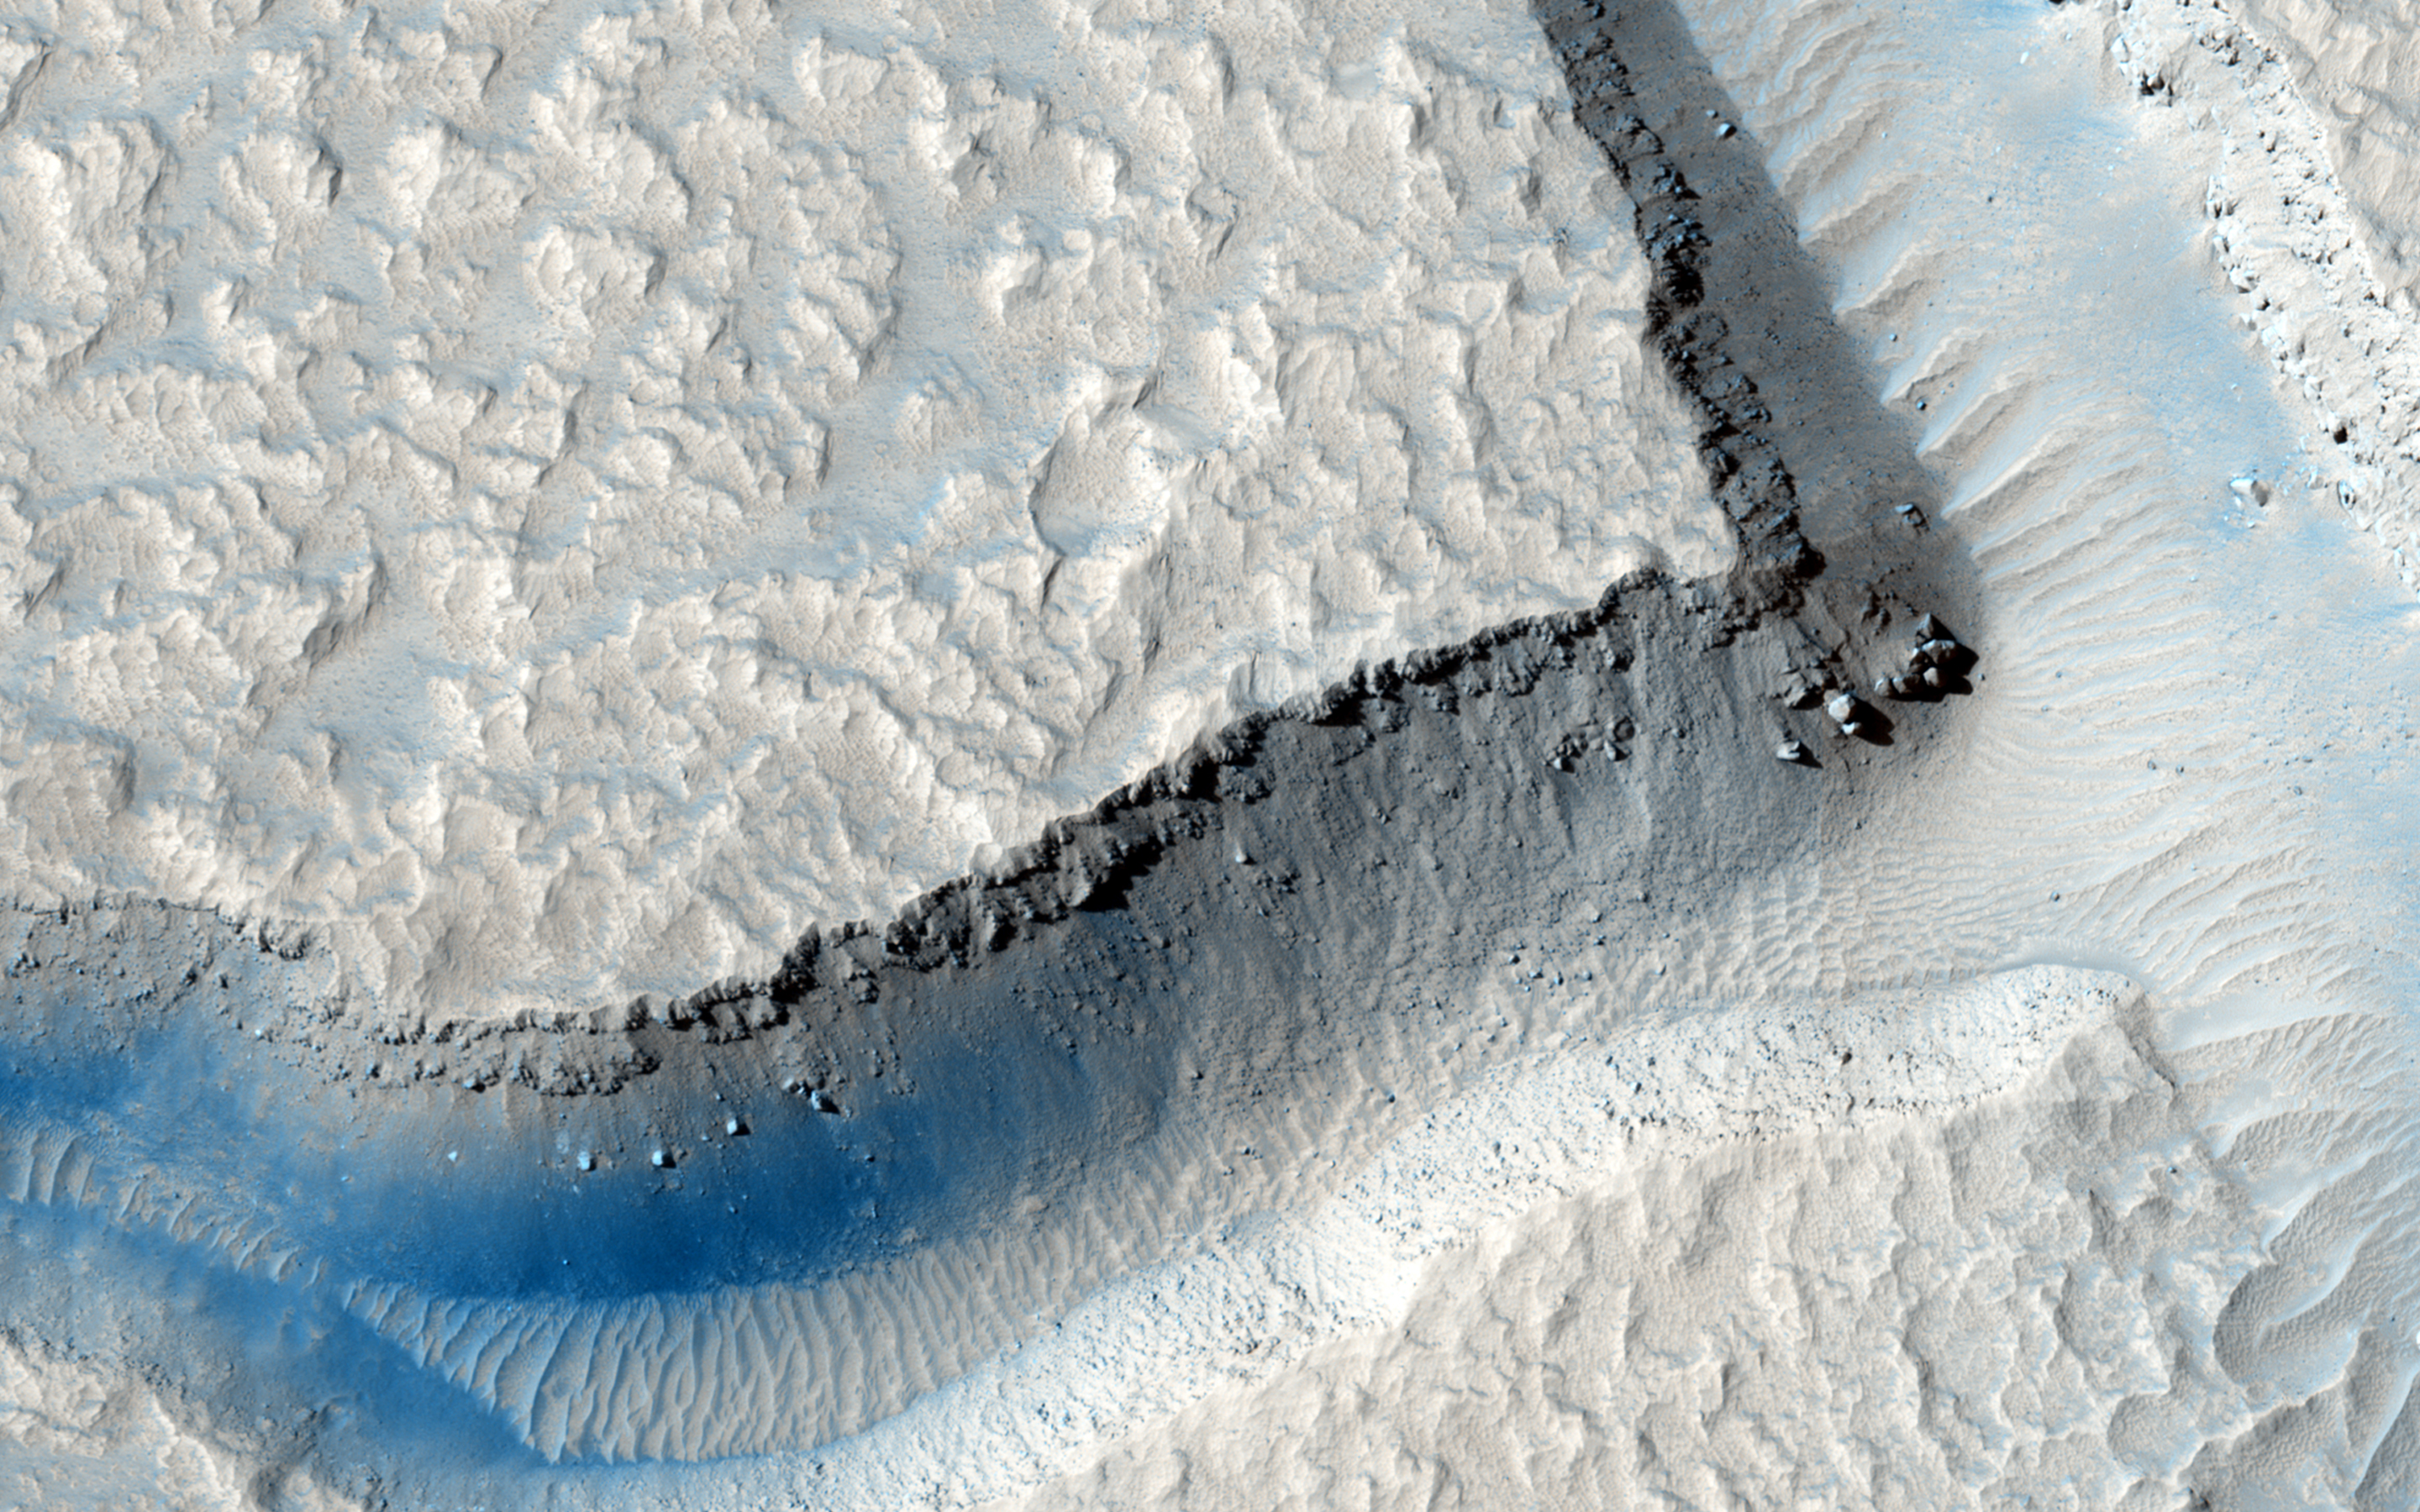

Martian Intersection

In this image, we see an intersection of several fractures on the floor of Echus Chasma. One “sector” appears to have been filled by a more recent viscous lava flow.

Echus Chasma is considered to be the water source region that formed Kasei Valles, a large valley that extends thousands of kilometers to the north. HiRISE may help determine the relative roles of lava and water in the region.

HiRISE is one of six instruments on NASA’s Mars Reconnaissance Orbiter. The University of Arizona, Tucson, operates the orbiter’s HiRISE camera, which was built by Ball Aerospace & Technologies Corp., Boulder, Colo. NASA’s Jet Propulsion Laboratory, a division of the California Institute of Technology in Pasadena, manages the Mars Reconnaissance Orbiter Project for the NASA Science Mission Directorate, Washington.

Credit: NASA/JPL-Caltech/Univ. of Arizona